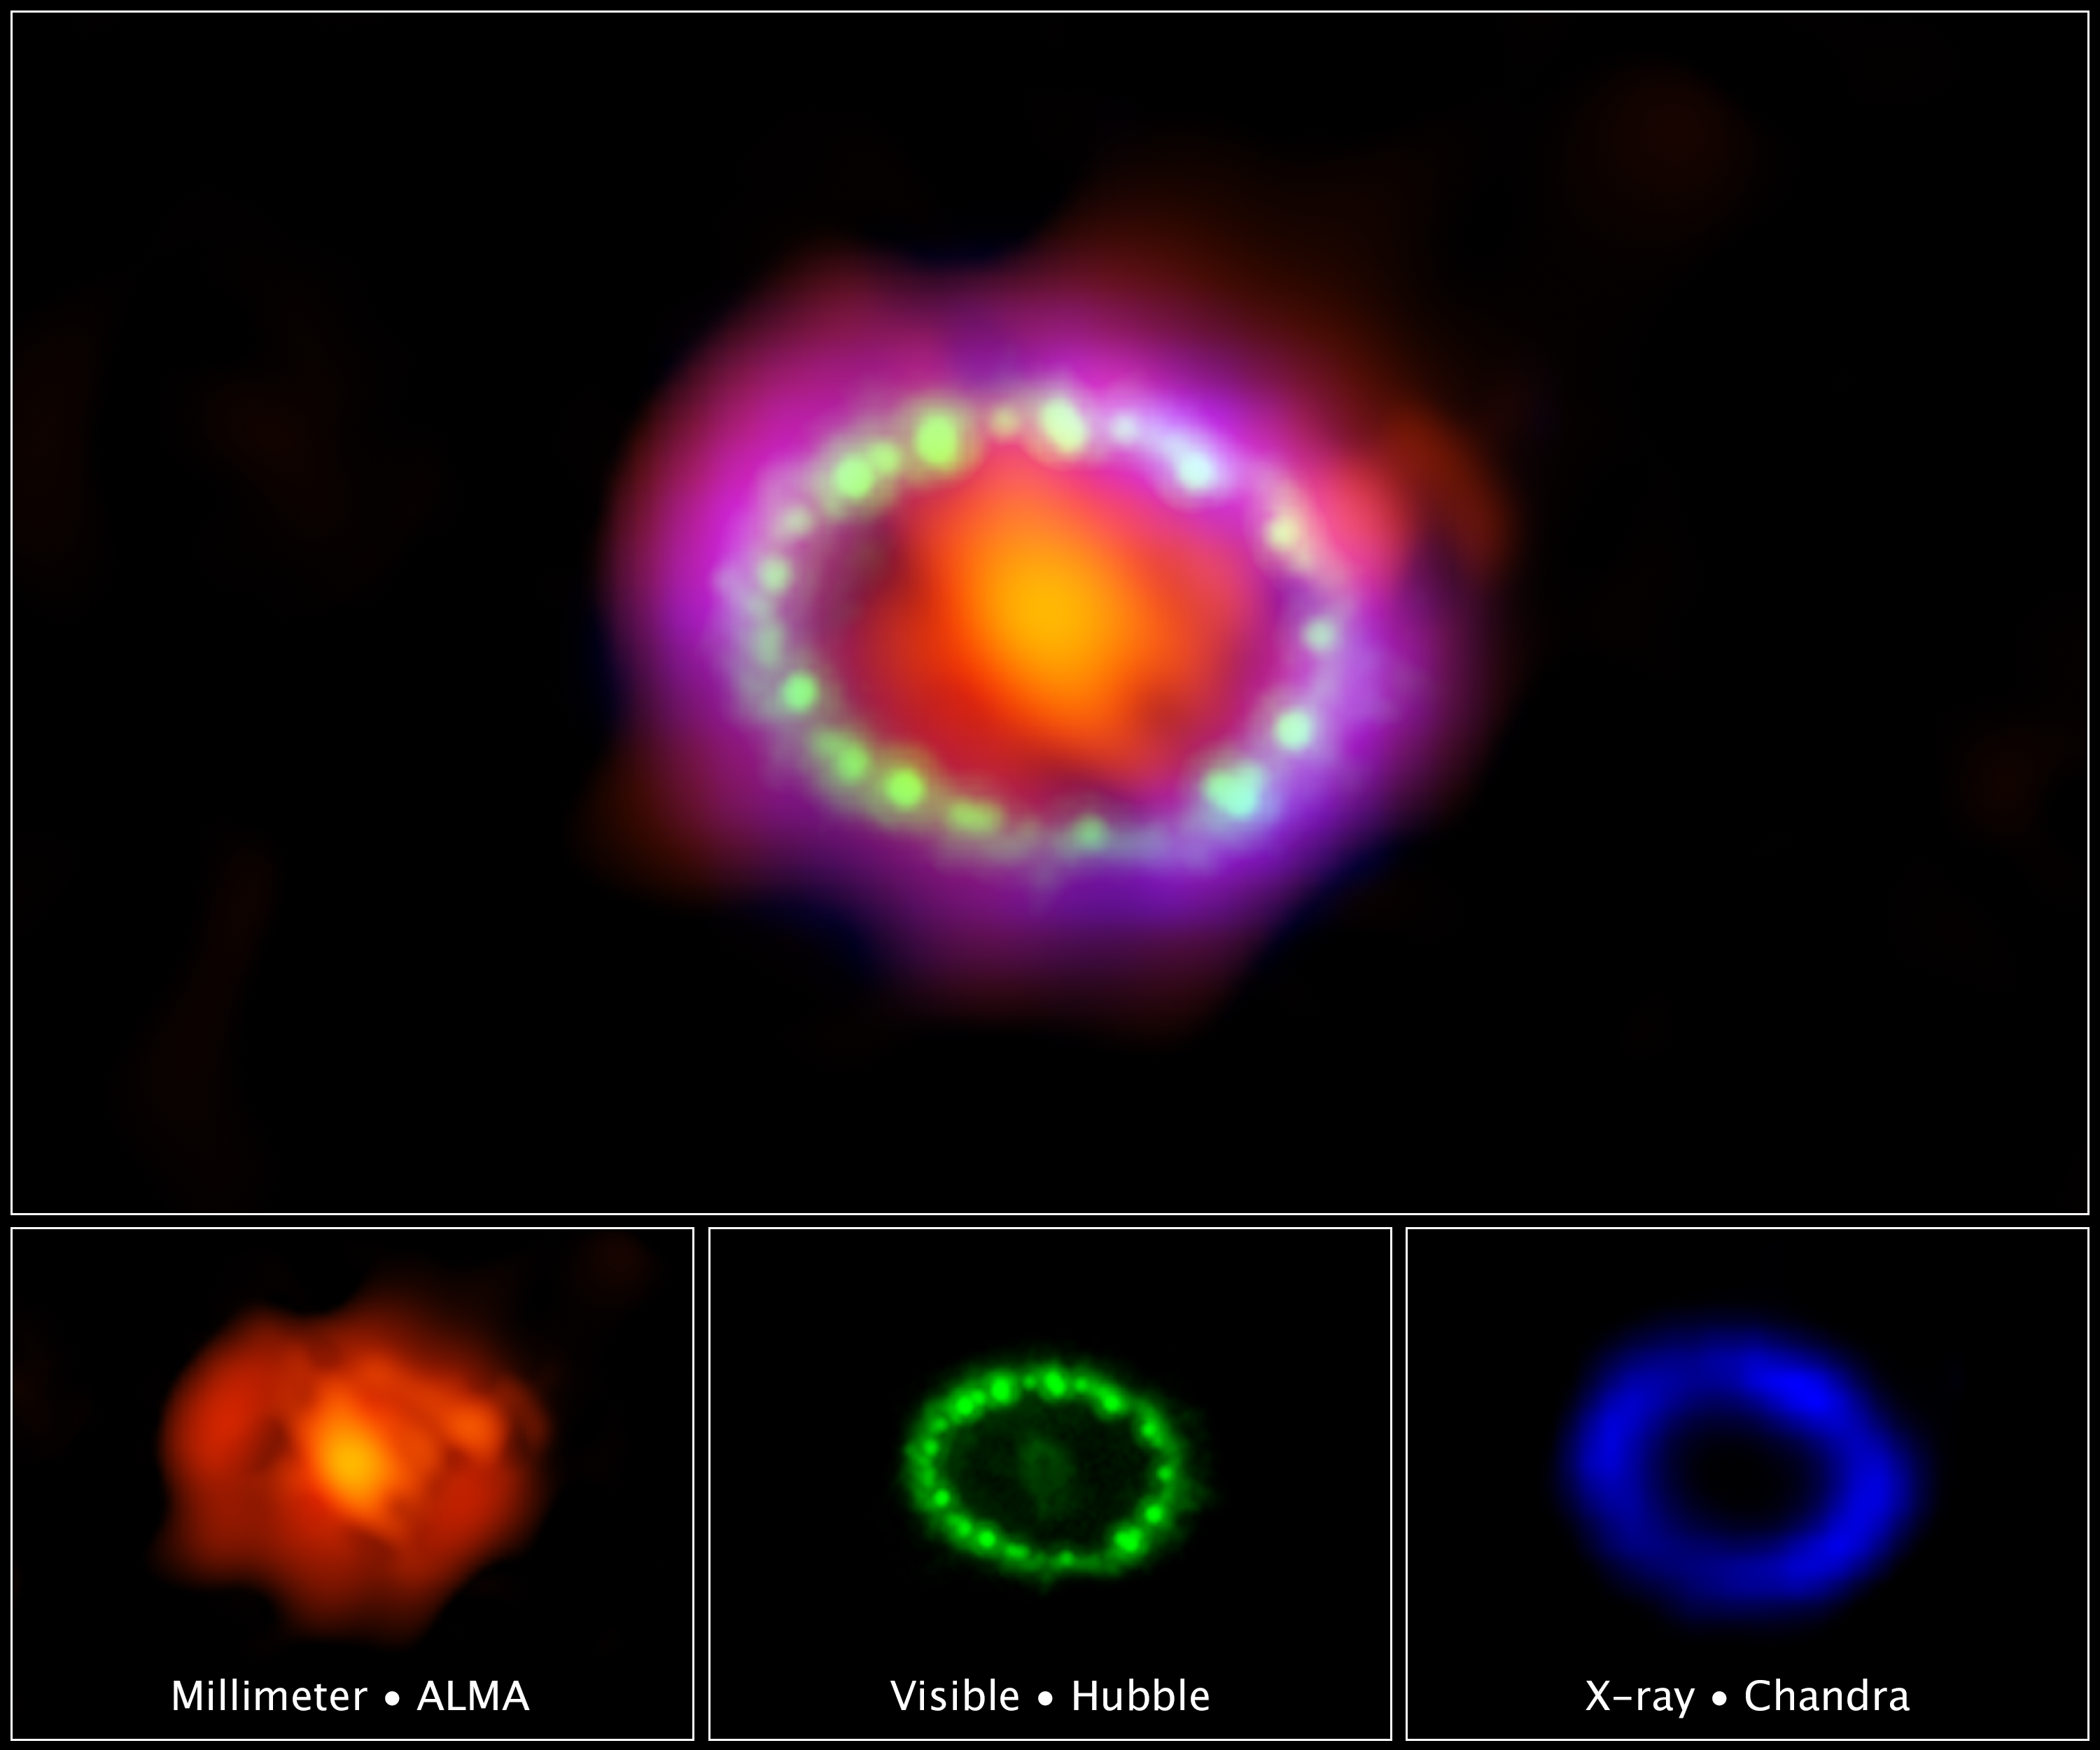

Multiwavelength View of Supernova 1987A

Astronomers combined observations from three different observatories to produce this colorful, multiwavelength image of the intricate remains of Supernova 1987A. The red color shows newly formed dust in the center of the supernova remnant, taken at submillimeter wavelengths by the Atacama Large Millimeter/submillimeter Array (ALMA) telescope in Chile. The green and blue hues reveal where the expanding shock wave from the exploded star is colliding with a ring of material around the supernova. The green represents the glow of visible light, captured by NASA’s Hubble Space Telescope. The blue color reveals the hottest gas and is based on data from NASA’s Chandra X-ray Observatory. The ring was initially made to glow by the flash of light from the original explosion. Over subsequent years the ring material has brightened considerably as the explosion’s shock wave slams in it. Supernova 1987A resides 163,000 light-years away in the Large Magellanic Cloud, where a firestorm of star birth is taking place. The ALMA, Hubble, and Chandra images at the bottom of the graphic were used to make up the multiwavelength view.

Image: NASA, ESA, and A. Angelich (NRAO/AUI/NSF)
Hubble data: NASA, ESA, and R. Kirshner (Harvard-Smithsonian Center for Astrophysics and Gordon and Betty Moore Foundation)
Chandra data: NASA/CXC/Penn State/K. Frank et al.
ALMA data: ALMA (ESO/NAOJ/NRAO) and R. Indebetouw (NRAO/AUI/NSF)

Credit: NASA, ESA, A. Angelich (NRAO, AUI, NSF), Robert Kirshner (CfA, Moore Foundation), Kari Frank (PSU), R. Indebetouw (NRAO, AUI, NSF)